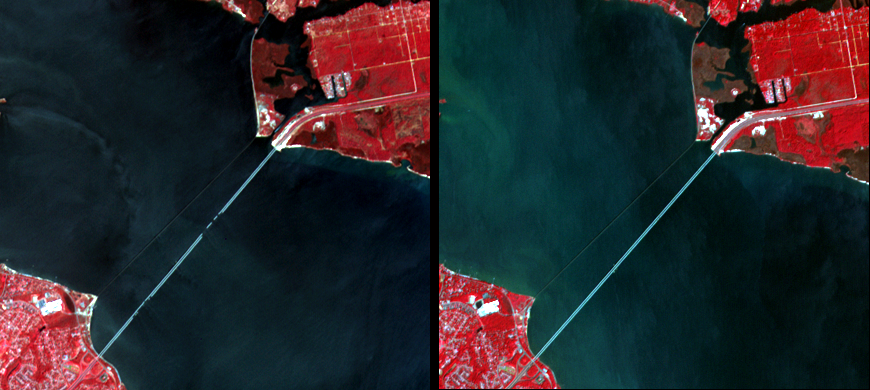

Damage by Hurricane Ivan over Pensacola Bay, Florida

Interstate 10 across Pensacola Bay, Florida was severely damaged by Hurricane Ivan. The ASTER image acquired September 21 (left) clearly shows the destruction, compared with an image acquired September 28, 2003 (right). The Florida Department of Transportation awarded a contract to repair the twin bridges that connect Escambia and Santa Rosa Counties. Traffic could resume crossing the bay in mid-October. These images display vegetation in red, buildings and roads in white and gray, and water in dark blue and green.

With its 14 spectral bands from the visible to the thermal infrared wavelength region, and its high spatial resolution of 15 to 90 meters (about 50 to 300 feet), ASTER images Earth to map and monitor the changing surface of our planet.

ASTER is one of five Earth-observing instruments launched December 18, 1999, on NASA’s Terra satellite. The instrument was built by Japan’s Ministry of Economy, Trade and Industry. A joint U.S./Japan science team is responsible for validation and calibration of the instrument and the data products.

The broad spectral coverage and high spectral resolution of ASTER provides scientists in numerous disciplines with critical information for surface mapping, and monitoring of dynamic conditions and temporal change. Example applications are: monitoring glacial advances and retreats; monitoring potentially active volcanoes; identifying crop stress; determining cloud morphology and physical properties; wetlands evaluation; thermal pollution monitoring; coral reef degradation; surface temperature mapping of soils and geology; and measuring surface heat balance.

The U.S. Science Team is located at NASA’s Jet Propulsion Laboratory (JPL), Pasadena, Calif. The Terra mission is part of NASA’s Science Mission Directorate.

Size: 6 by 6.5 kilometers (3.7 x 4 miles)
Location: 30.5 degrees North latitude, 87.1 degrees West longitude
Orientation: North at top
Image Data: ASTER bands 3,2, and 1
Original Data Resolution: 15 meters (49.2 feet)
Dates Acquired: September 21, 2004, and September 28, 2003

Credit: NASA/GSFC/METI/ERSDAC/JAROS, and U.S./Japan ASTER Science Team